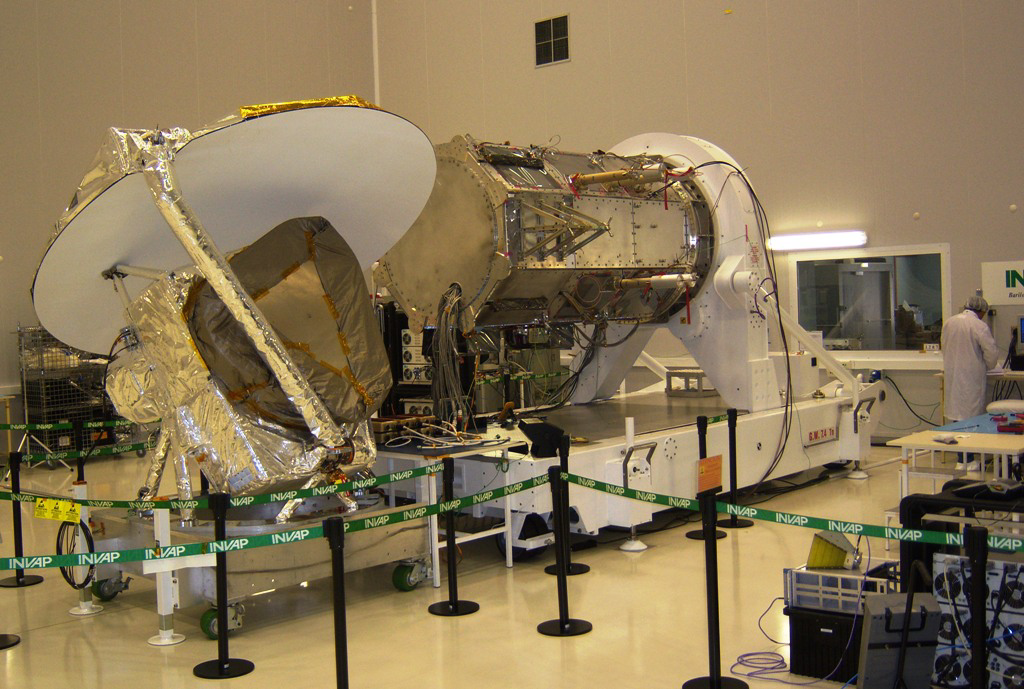

Aquarius Electrical Integration with SAC-D

All Aquarius electrical interfaces have successfully been connected to the SAC-D service platform (S/P). The S/P has now replaced the Aquarius Electrical Ground Support Equipment — i.e., all the non-flight test equipment that was used to connect to Instrument to power and communicate — for the operation of the instrument. Thus, Aquarius is now receiving power and commands from the S/P and Aquarius telemetry and hi-rate data are being returned via the S/P. Telemetry and data files downlinked by the S/P match the files collected from an Aquarius direct-access test port, verifying the data flow from the instrument through the S/P.

Aquarius/SAC-D is an international mission involving NASA and Argentina’s space agency, Comisín Nacional de Actividades Espaciales. Aquarius, the primary instrument on the mission, was built jointly by JPL and NASA’s Goddard Space Flight Center, Greenbelt, Md. It will provide monthly global maps of how the concentration of dissolved salt (known as salinity) varies on the ocean surface. Salinity is a key tracer for understanding the ocean’s role in Earth’s water cycle and understanding ocean circulation.

By measuring ocean salinity from space, Aquarius will provide new insights into how the massive natural interplay of freshwater moving among the ocean, atmosphere and sea ice influences Earth’s ocean circulation, weather and climate.

Credit: NASA